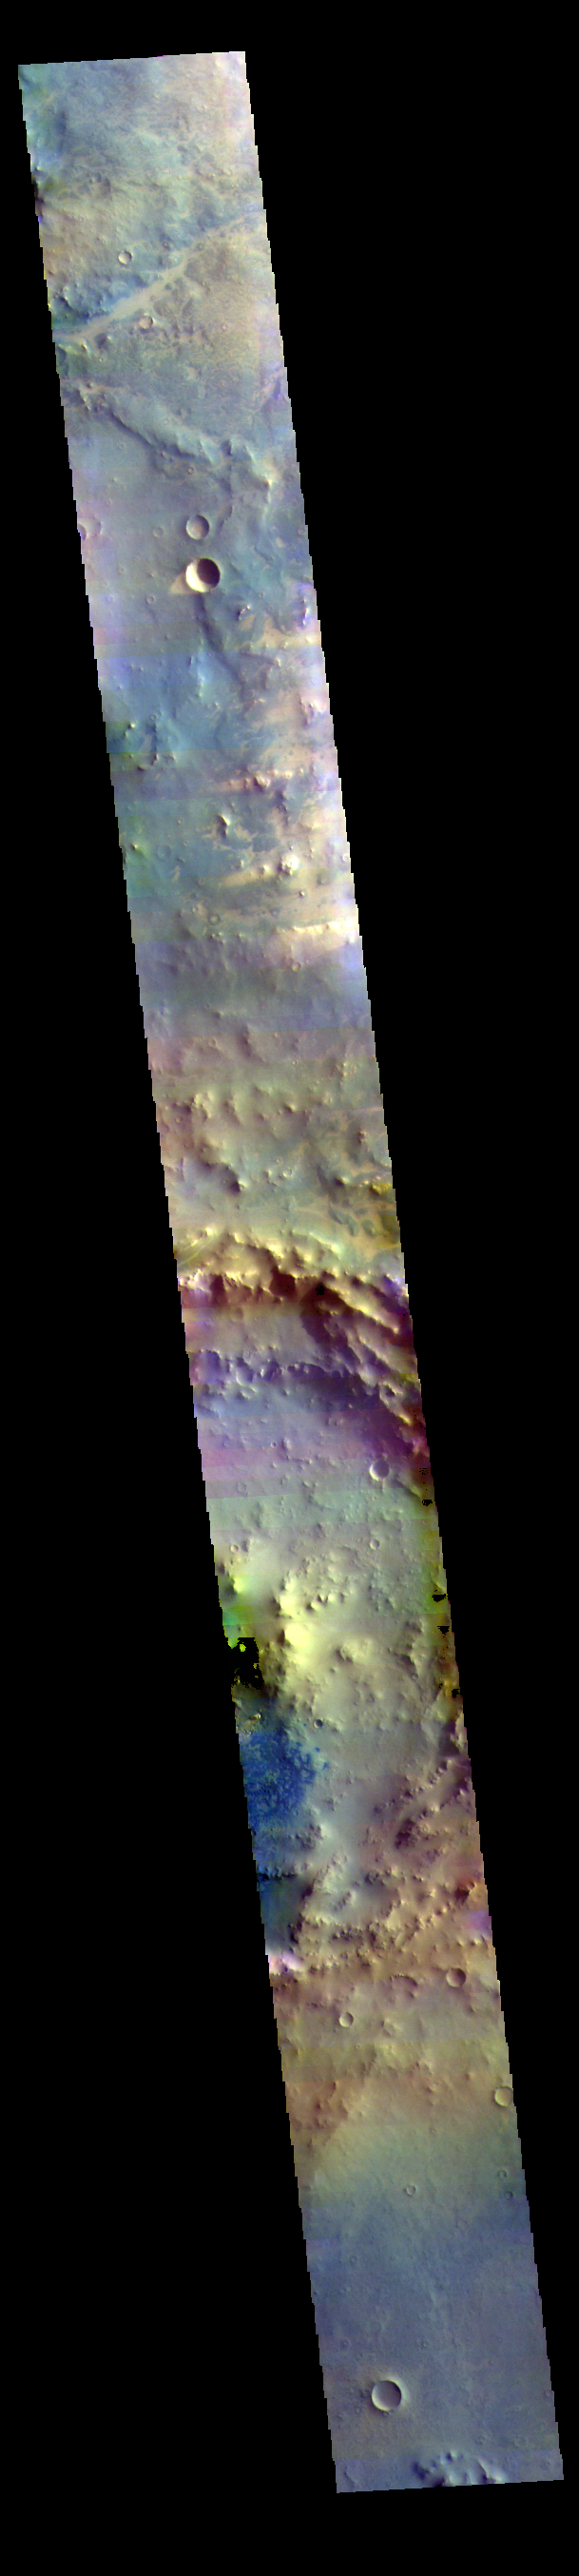

Noachis Terra – False Color

The THEMIS VIS camera contains 5 filters. The data from different filters can be combined in multiple ways to create a false color image. These false color images may reveal subtle variations of the surface not easily identified in a single band image. Today’s false color image shows an unnamed crater in Noachis Terra. Small dunes can be seen in the bottom half of the image. Dark blue tones in this filter combination indicate basaltic sands.

Credit: NASA/JPL-Caltech/ASU